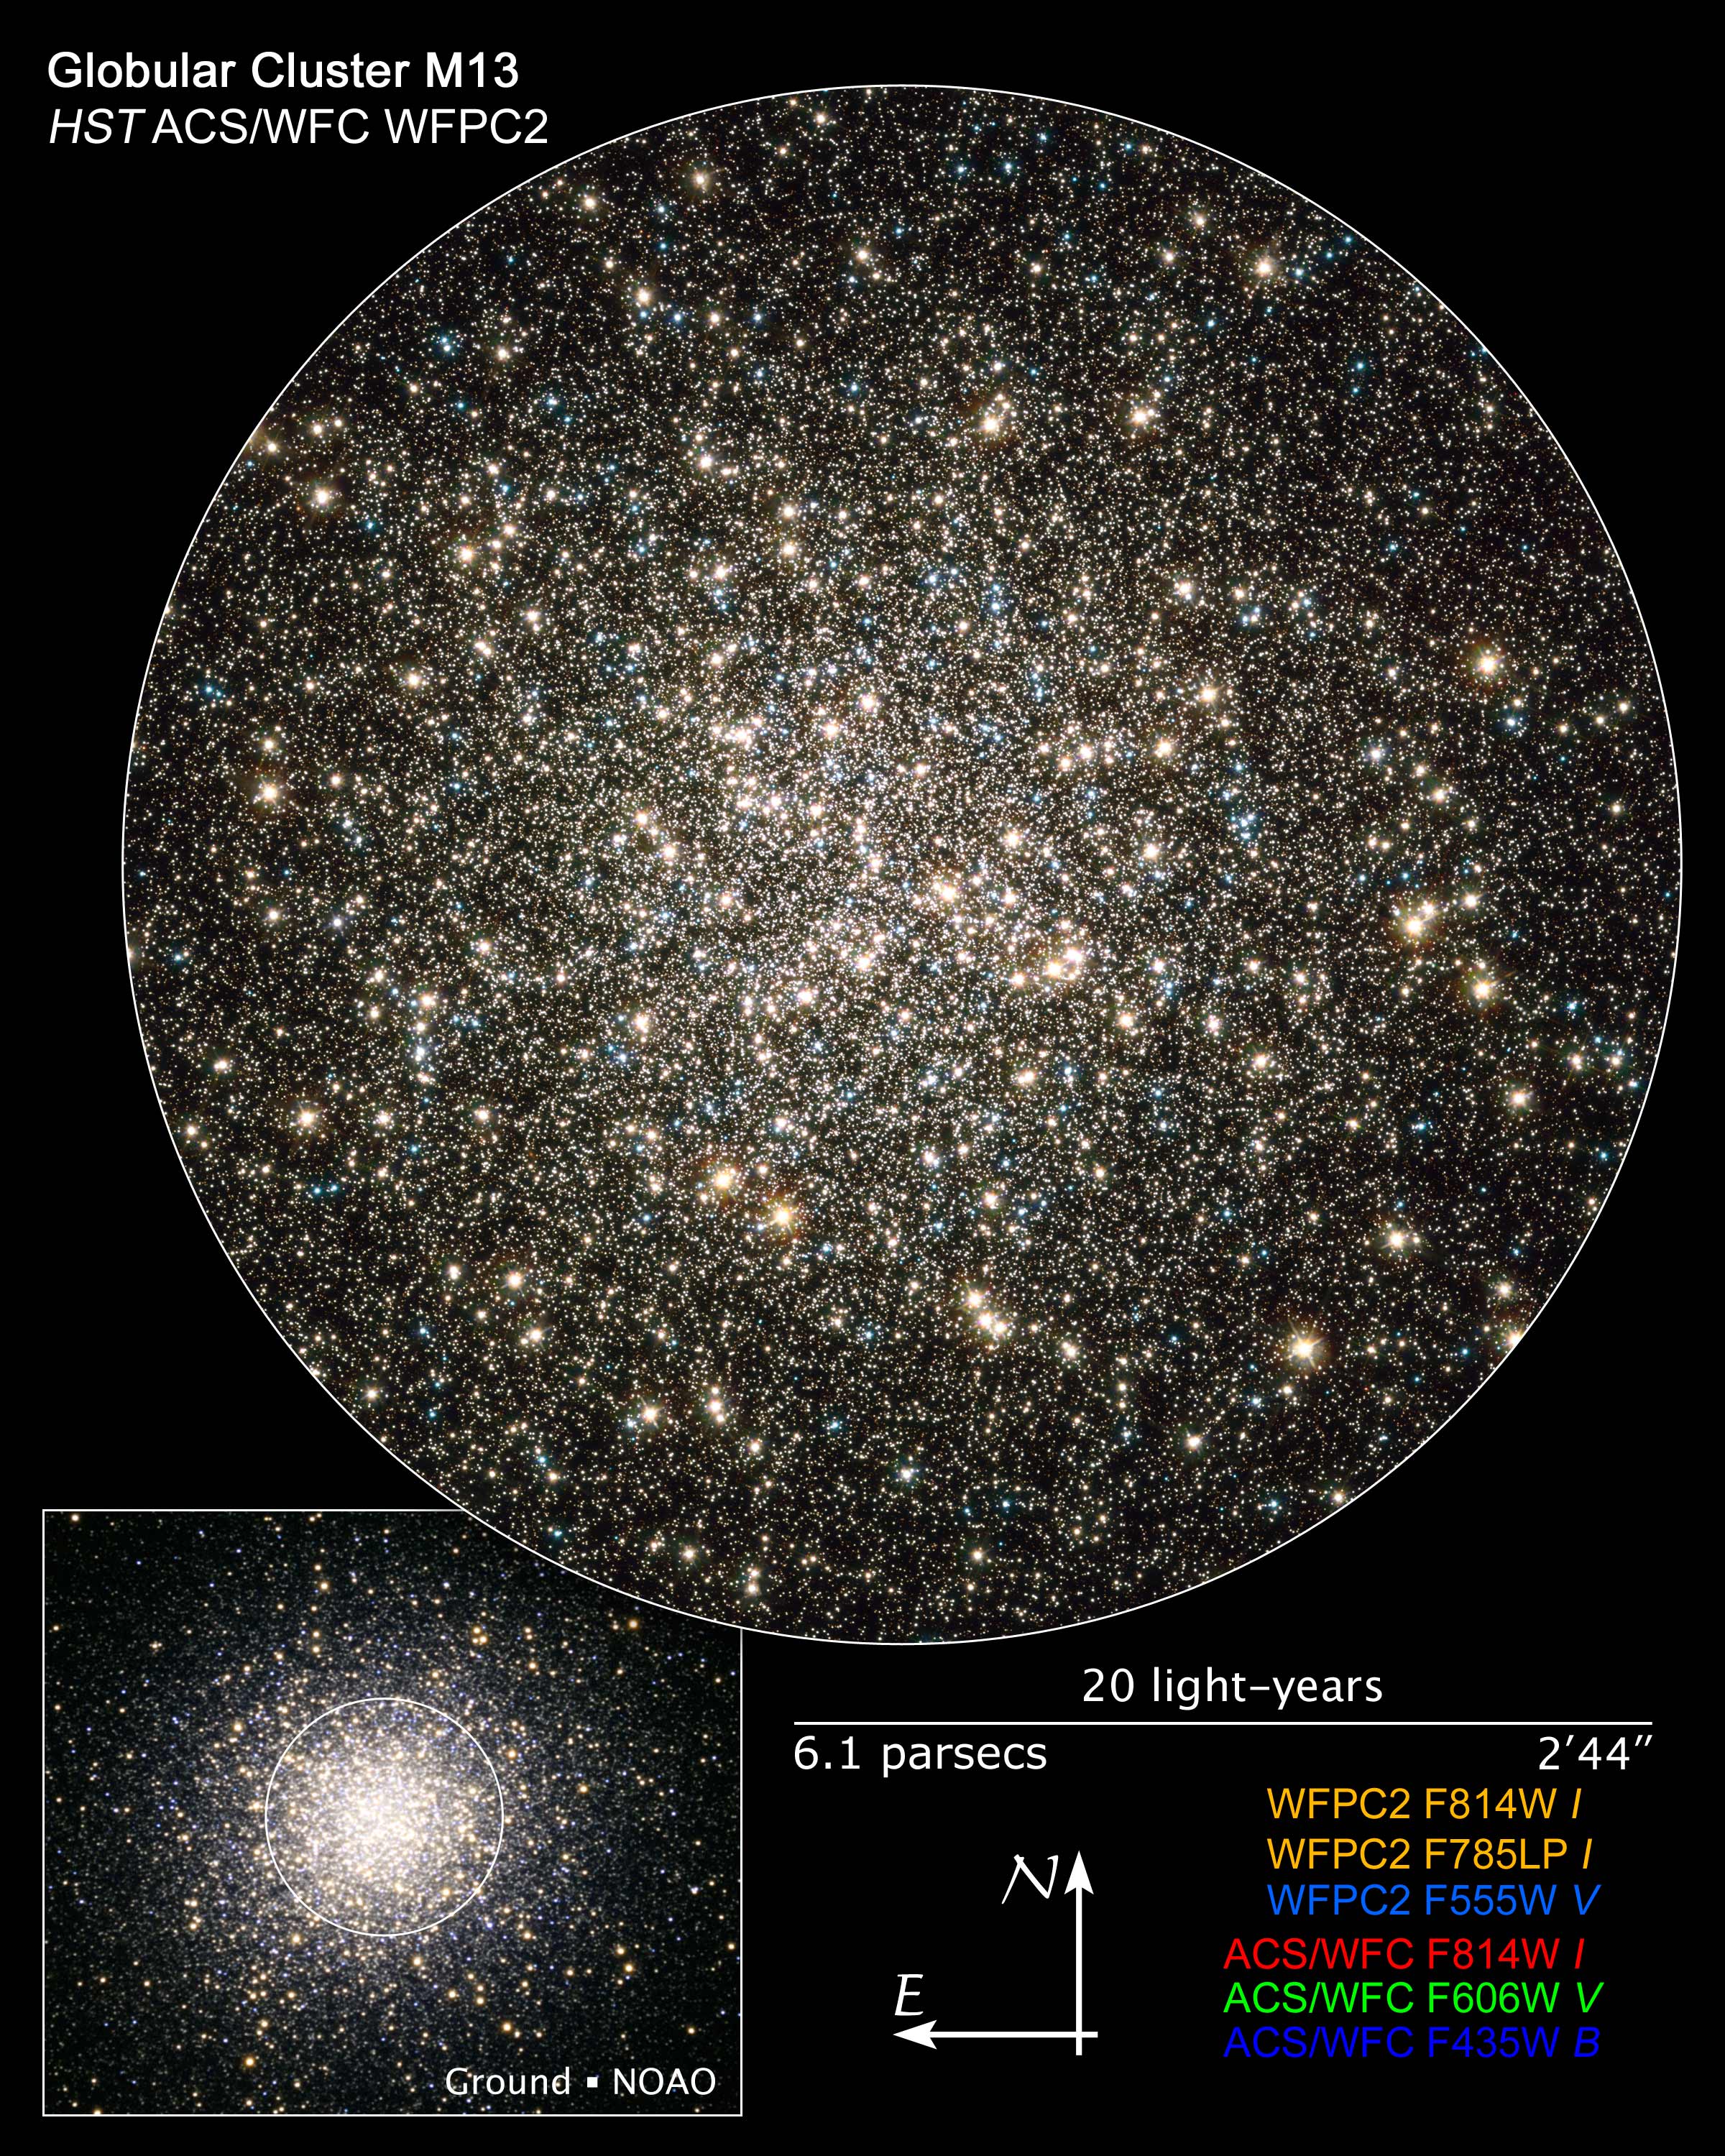

Compass and Scale Image of M13

Object Name: M13, NGC 6205
Object Description: Globular Cluster
Instrument: HST/WFPC2 and HST/ACS/WFC, and NOAO/20-inch telescope (ground-based image)
Filters: Hubble imageACS/WFC: F435W (B), F555W (V), and F814W (I)WFPC2: F555W (V), F785LP (I), and F814W (I)

The image is a composite of separate exposures made by the ACS and WFPC2 instruments on the Hubble Space Telescope. Several filters were used to sample broad wavelengths. The color results from assigning different hues (colors) to each monochromatic image. In this case, the assigned colors are: Hubble image Blue: ACS/WFC F435W (B), Green: ACS/WFC F555W (V) Red: ACS/WFC F814W (I) Cyan/blue: WFPC2 F555W (V), Yellow/orange: WFPC2 F785LP (I) + WFPC2 F814W (I)

Credit: Illustration: NASA, ESA, and Z. Levay (STScI); Hubble Image: NASA, ESA, and the Hubble Heritage Team (STScI/AURA)